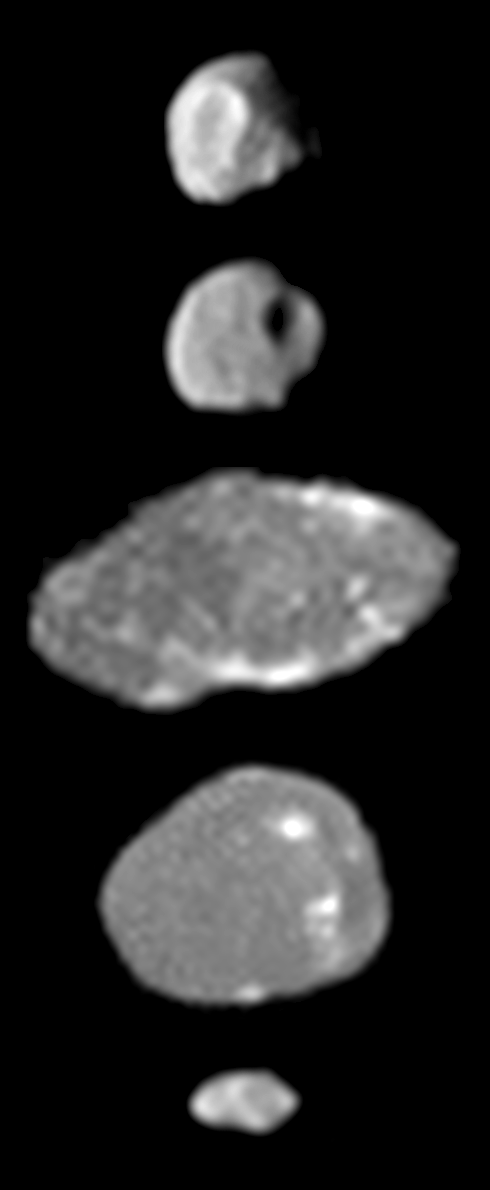

Jupiter Small Satellite Montage

A montage of images of the small inner moons of Jupiter from the camera onboard NASA’s Galileo spacecraft shows the best views obtained of these moons during Galileo’s 11th orbit around the giant planet in November 1997. At that point, Galileo was completing its first two years in Jupiter orbit–known as the Galileo “prime mission”–and was about to embark on a successful two-year extension, called the Galileo Europa Mission.

The top two images show the moon Thebe. Thebe rotates by approximately 50 degrees between the time these two images were taken, so that the same prominent impact crater is seen in both views; this crater, which has been given the provisional name Zethus, is near the point on Thebe that faces permanently away from Jupiter.

The next two images show the moon Amalthea; they were taken with the Sun directly behind the observer, an alignment that emphasizes patterns of intrinsically bright or dark surface material. The third image from the top is a view of Amalthea’s leading side, the side of the moon that “leads” as Amalthea moves in its orbit around Jupiter. This image looks “noisy” because it was obtained serendipitously during an observation of the Jovian satellite Io (Amalthea and Io shared the same camera frame but the image was exposed for bright Io rather than for the much darker Amalthea). The fourth image from the top emphasizes prominent “spots” of relatively bright material that are located near the point on Amalthea that faces permanently away from Jupiter. The bottom image is a view of the tiny moon Metis.

In all the images, north is approximately up, and the moons are shown in their correct relative sizes. The images are, from top to bottom: Thebe taken on November 7, 1997 at a range of 504,000 kilometers (about 313,000 miles); Thebe on November 7, 1997 at a range of 548,000 kilometers (about 340,000 miles); Amalthea on November 6, 1997 at a range of about 650,000 kilometers (about 404,000 miles); Amalthea on November 7, 1997 at a range of 475,000 kilometers (about 295,000 miles); Metis on November 7, 1997 at a range of 637,000 kilometers (about 396,000 miles).

Credit: NASA/JPL/Cornell University